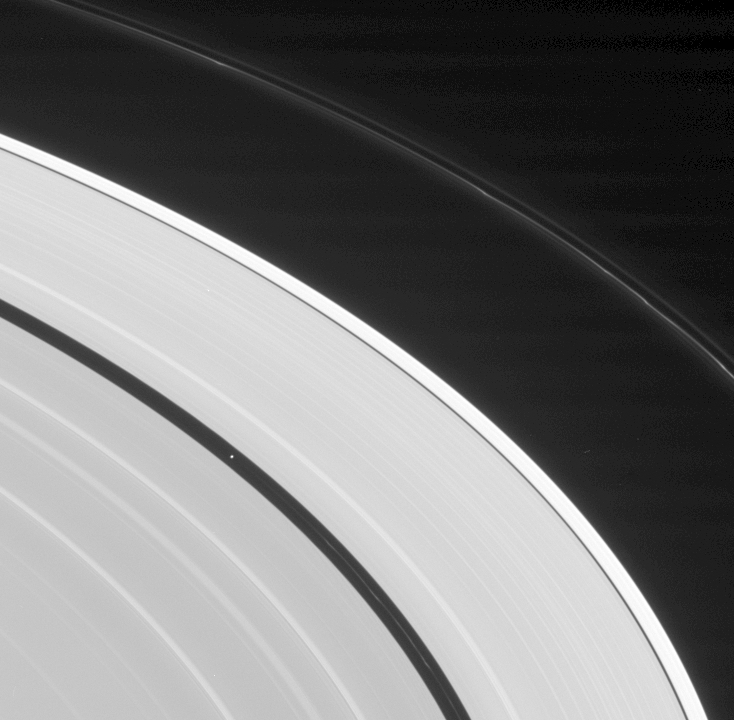

Ring Study Subjects

Cassini turns its gaze toward Saturn’s outer A ring to find the moon Pan coasting behind one of the thin ringlets with which it shares the Encke Gap. Pan is 26 kilometers (16 miles) across.

Understanding the influence of Saturn’s moons on its immense ring system is one of the goals of the Cassini mission. The study of the icy rings includes the delicate and smokey-looking F ring, seen here toward upper right. The F ring exhibits visibly bright kinks and multiple strands here.

Arching across the center of the scene, the outermost section of the A ring is notably brighter than the ring material interior to it.

The image was taken in visible light with the Cassini spacecraft narrow-angle camera on Aug. 13, 2005, at a distance of approximately 2.3 million kilometers (1.5 million miles) from Saturn. The image scale is 14 kilometers (9 miles) per pixel on Pan.

The Cassini-Huygens mission is a cooperative project of NASA, the European Space Agency and the Italian Space Agency. The Jet Propulsion Laboratory, a division of the California Institute of Technology in Pasadena, manages the mission for NASA’s Science Mission Directorate, Washington, D.C. The Cassini orbiter and its two onboard cameras were designed, developed and assembled at JPL. The imaging team is based at the Space Science Institute, Boulder, Colo.

Credit: NASA/JPL/Space Science Institute